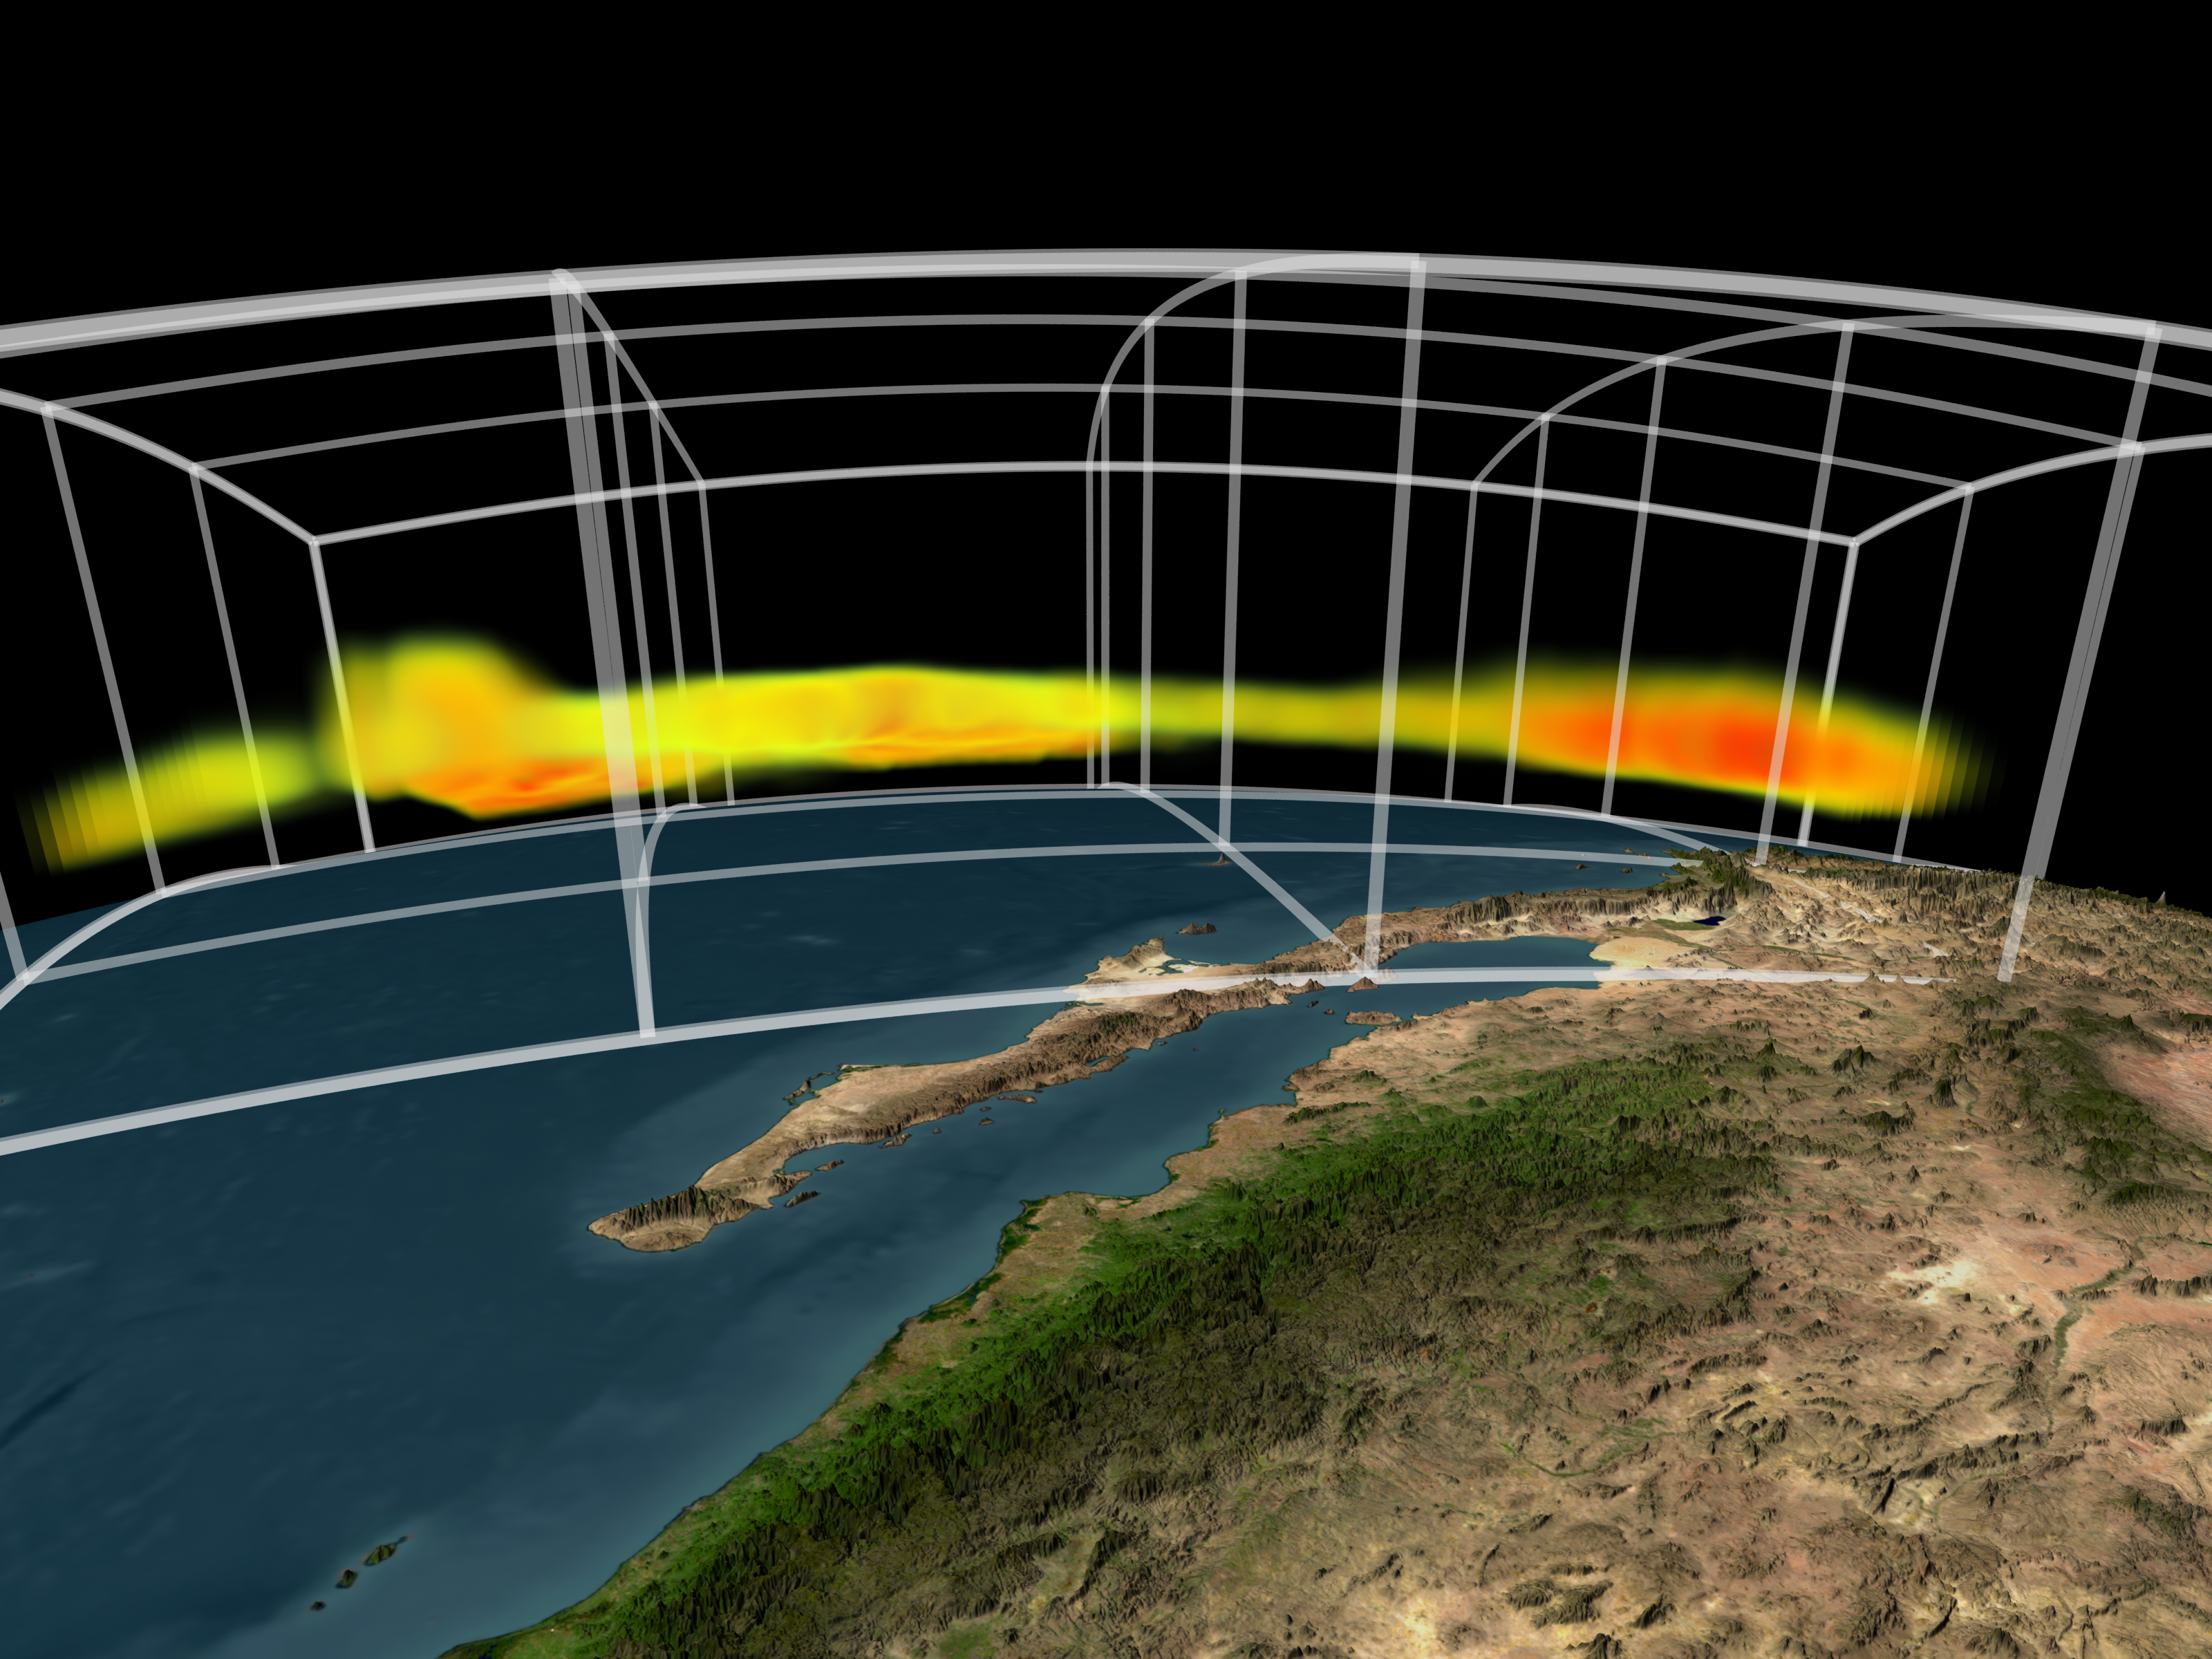

AIRS Storm Front Approaching California (animation)

NASA’s Atmospheric Infrared Sounder instrument is able to peel back cloud cover to reveal 3-D structure of a storm’s water vapor content, information that can be used to improve weather forecast models.

In this animation the initial visible cloud image series shows a front moving toward the West Coast of the United States as a low pressure area moves into the Pacific Northwest. The “Pineapple Express,” a stream of moisture that originates in the tropics South of Hawaii and usually crosses Mexico to enter New Mexico and Texas, has shifted Westward and is also visible moving into Baja California. The area preceding the front appears to be relatively clear in the visible images.

As the view shifts from the visible to the infrared wavelengths which highlight water vapor, we see both cloud areas contain heavy burdens of moisture. The area which appears clear in the visible images is seen to contain water vapor near the coastline as well. The viewpoint then rotates so that we can see the vertical cross section of the fronts. The variability of the vertical extent of water vapor and the amount is now clearly visible. The storm moving in from the Gulf of Alaska is more heavily laden with water vapor than that moving in from the Southwest. The moisture is concentrated in the lower atmosphere. The colors indicate the amount of water vapor present. Blue areas denote low water vapor content; green areas are medium water vapor content; red areas signify high water vapor content. The vertical grid for the final frame ranges from 250 millibar pressure at the top to 1000 millibar pressure at the bottom. The top is about 10 km (6.2 miles) above the surface of the Earth.

About AIRS
The Atmospheric Infrared Sounder, AIRS, in conjunction with the Advanced Microwave Sounding Unit, AMSU, senses emitted infrared and microwave radiation from Earth to provide a three-dimensional look at Earth’s weather and climate. Working in tandem, the two instruments make simultaneous observations all the way down to Earth’s surface, even in the presence of heavy clouds. With more than 2,000 channels sensing different regions of the atmosphere, the system creates a global, three-dimensional map of atmospheric temperature and humidity, cloud amounts and heights, greenhouse gas concentrations, and many other atmospheric phenomena. Launched into Earth orbit in 2002, the AIRS and AMSU instruments fly onboard NASA’s Aqua spacecraft and are managed by NASA’s Jet Propulsion Laboratory in Pasadena, Calif., under contract to NASA. JPL is a division of the California Institute of Technology in Pasadena.

Credit: NASA/JPL/GSFC/Goddard Science Visualization Studio